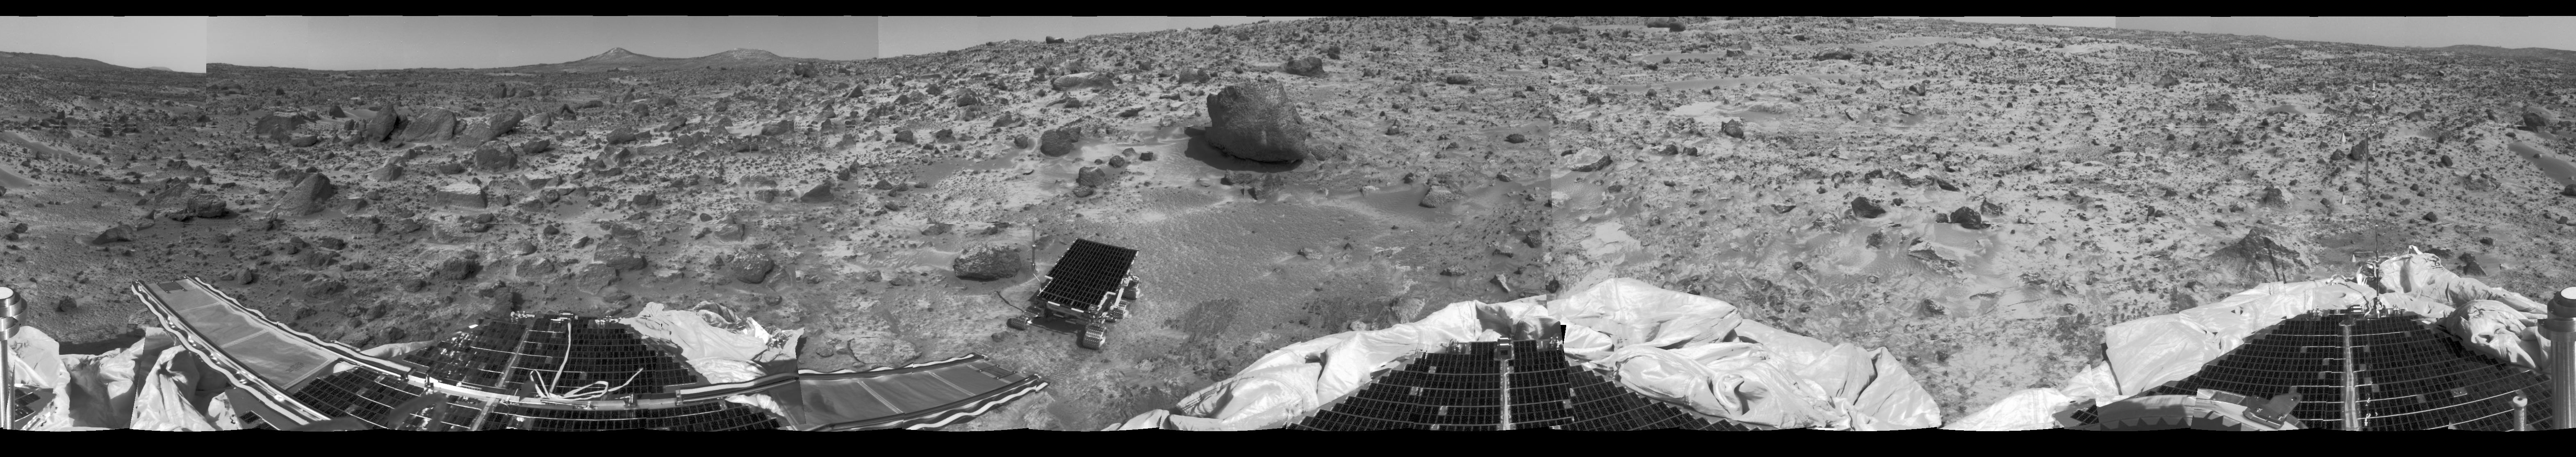

360-degree b/w “Monster Pan”

This 360 degree “monster” panorama was taken by the deployed Imager for Mars Pathfinder (IMP) on Sol 3. All three petals, the perimeter of the deflated airbags, deployed rover Sojourner, forward and backward ramps and prominent surface features are visible. The IMP stands 1.8 meters over the Martian surface. The curvature and misalignment of several sections are due to image parallax.

Mars Pathfinder is the second in NASA’s Discovery program of low-cost spacecraft with highly focused science goals. The Jet Propulsion Laboratory, Pasadena, CA, developed and manages the Mars Pathfinder mission for NASA’s Office of Space Science, Washington, D.C. JPL is an operating division of the California Institute of Technology (Caltech). The Imager for Mars Pathfinder (IMP) was developed by the University of Arizona Lunar and Planetary Laboratory under contract to JPL. Peter Smith is the Principal Investigator.

Credit: NASA/JPL